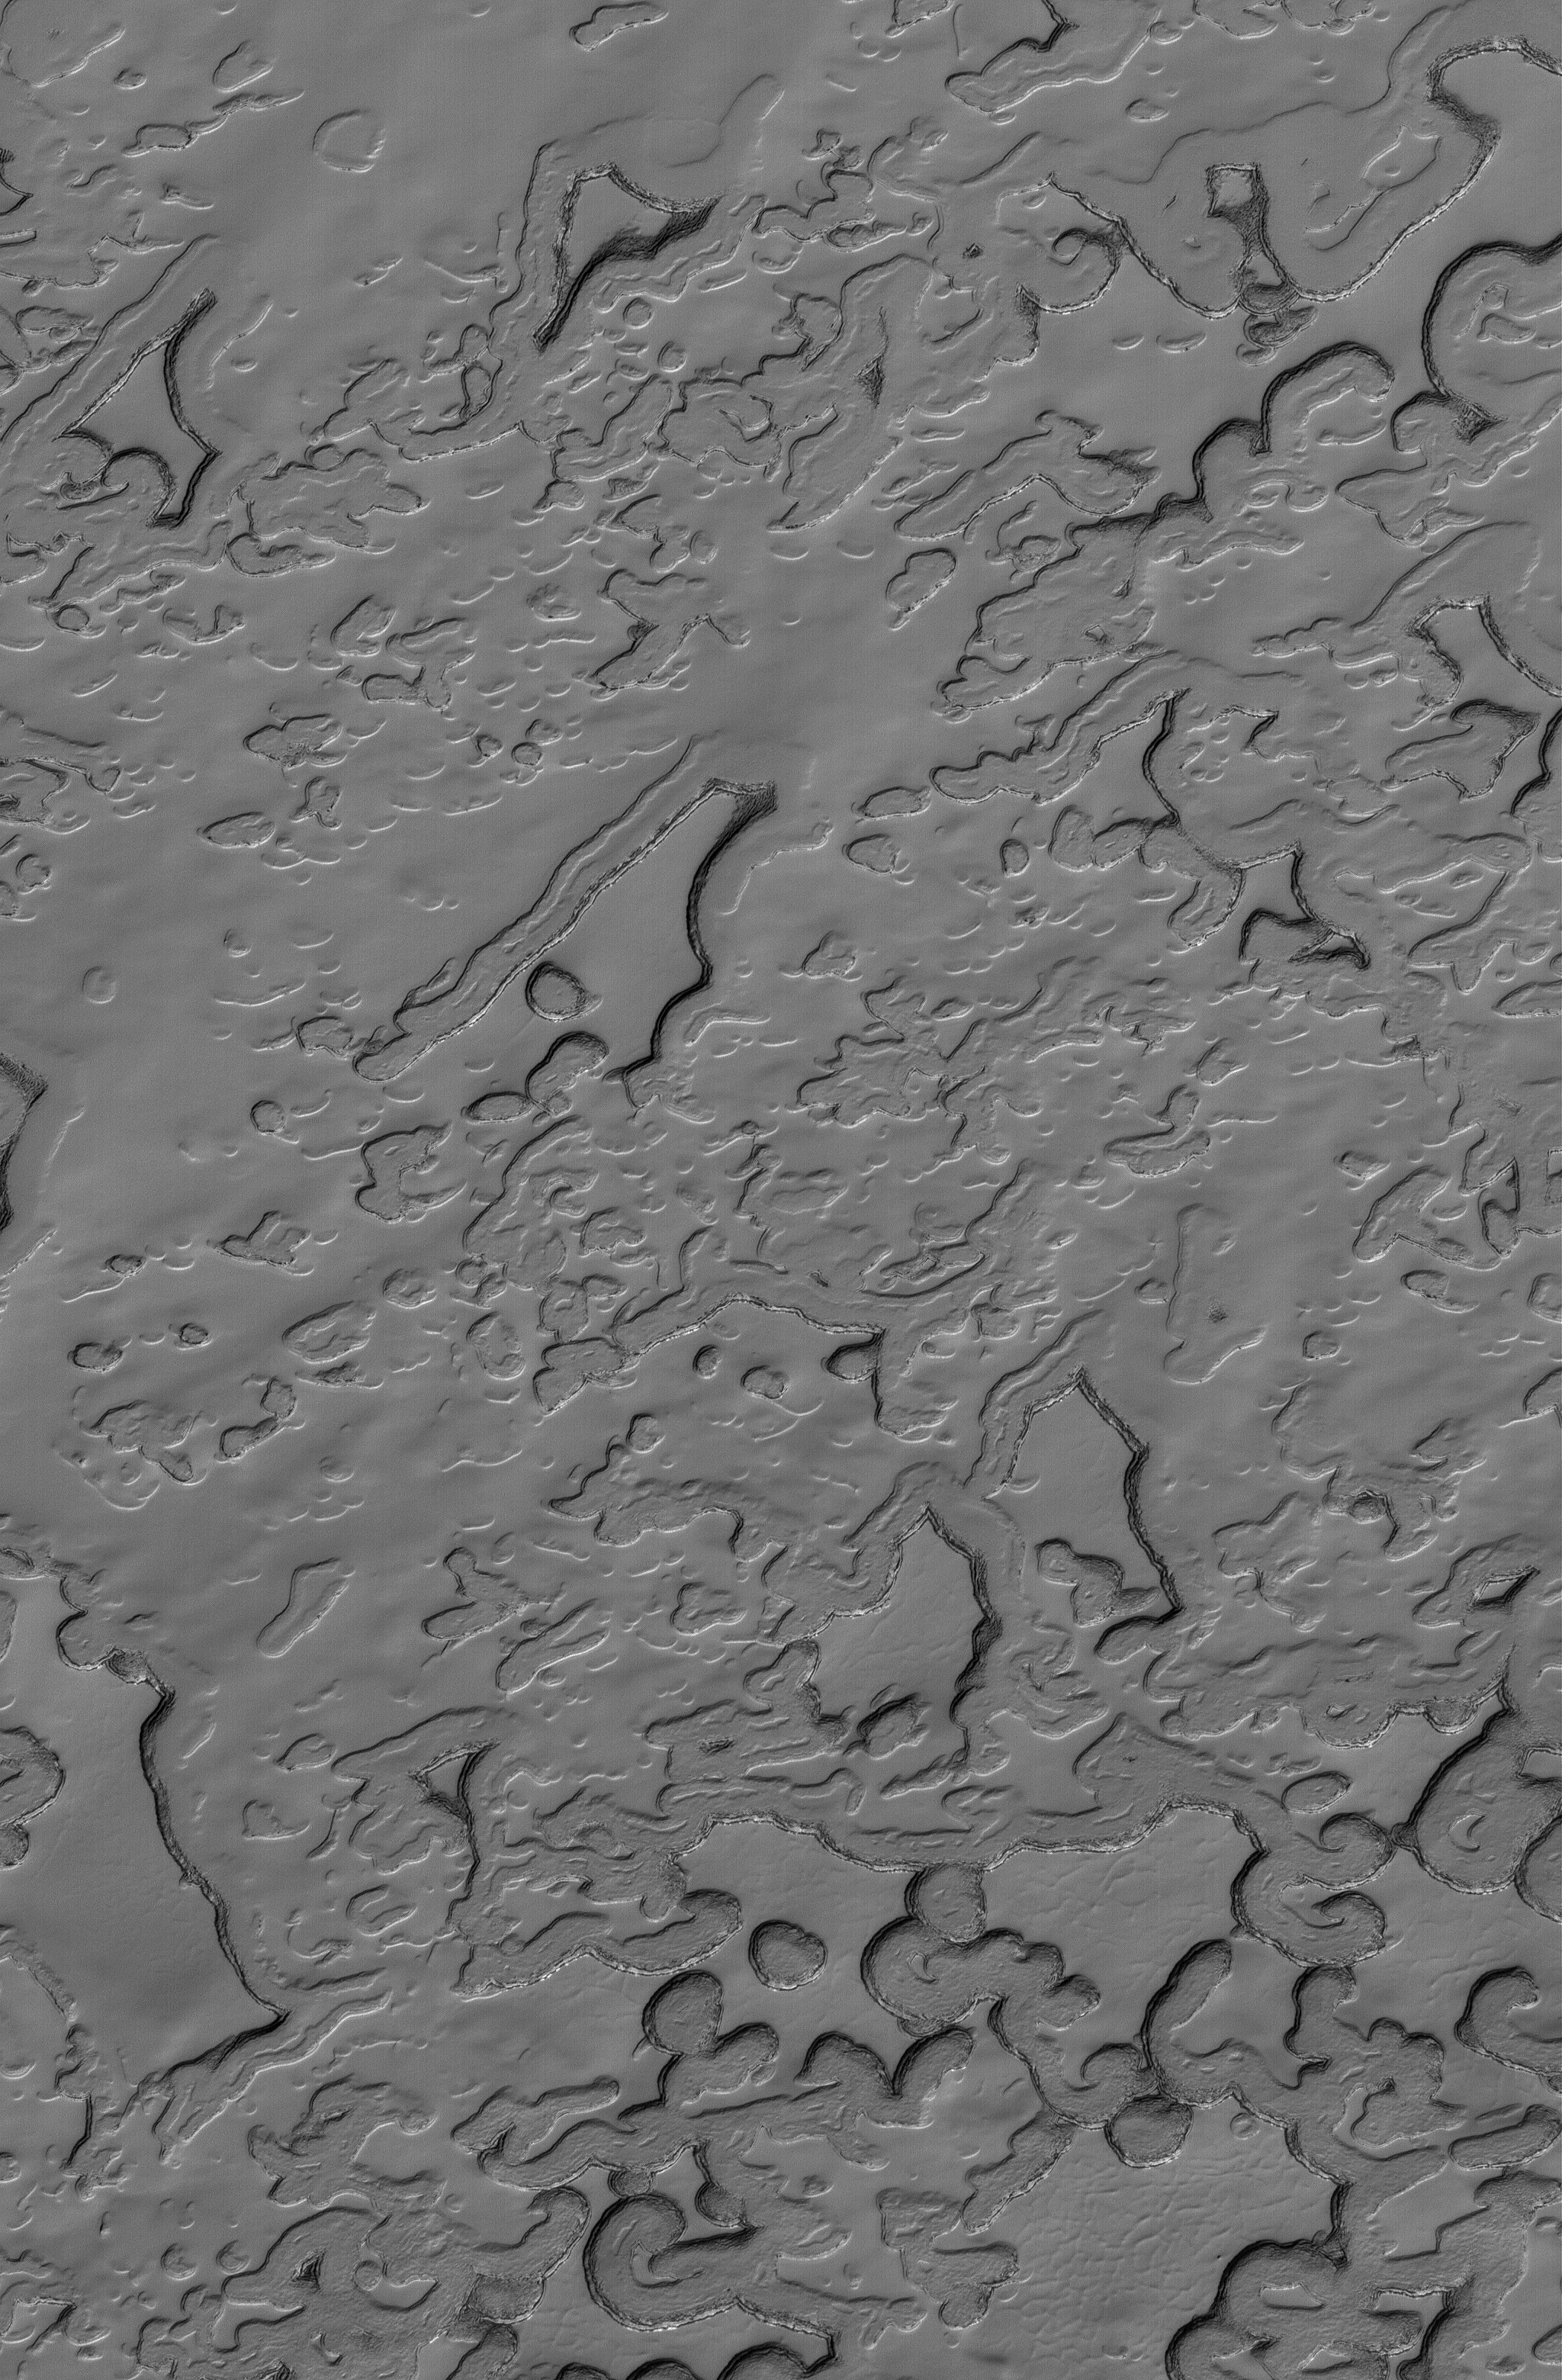

Polar Summer

30 December 2005
This Mars Global Surveyor (MGS) Mars Orbiter Camera (MOC) image shows eroding mesas of frozen carbon dioxide in the martian south polar residual cap. During the summer season, the scarps that bound each pit and mesa in the south polar region become dark as carbon dioxide sublimes away. The darkening might result from the roughening of the surfaces from which ice is subliming, or from the concentration of trace amounts of dust on these slopes, or both.

Location near: 84.7°S, 48.2°W
Image width: ~3 km (~1.9 mi)
Illumination from: upper left
Season: Southern Summer

Credit: NASA/JPL/Malin Space Science Systems